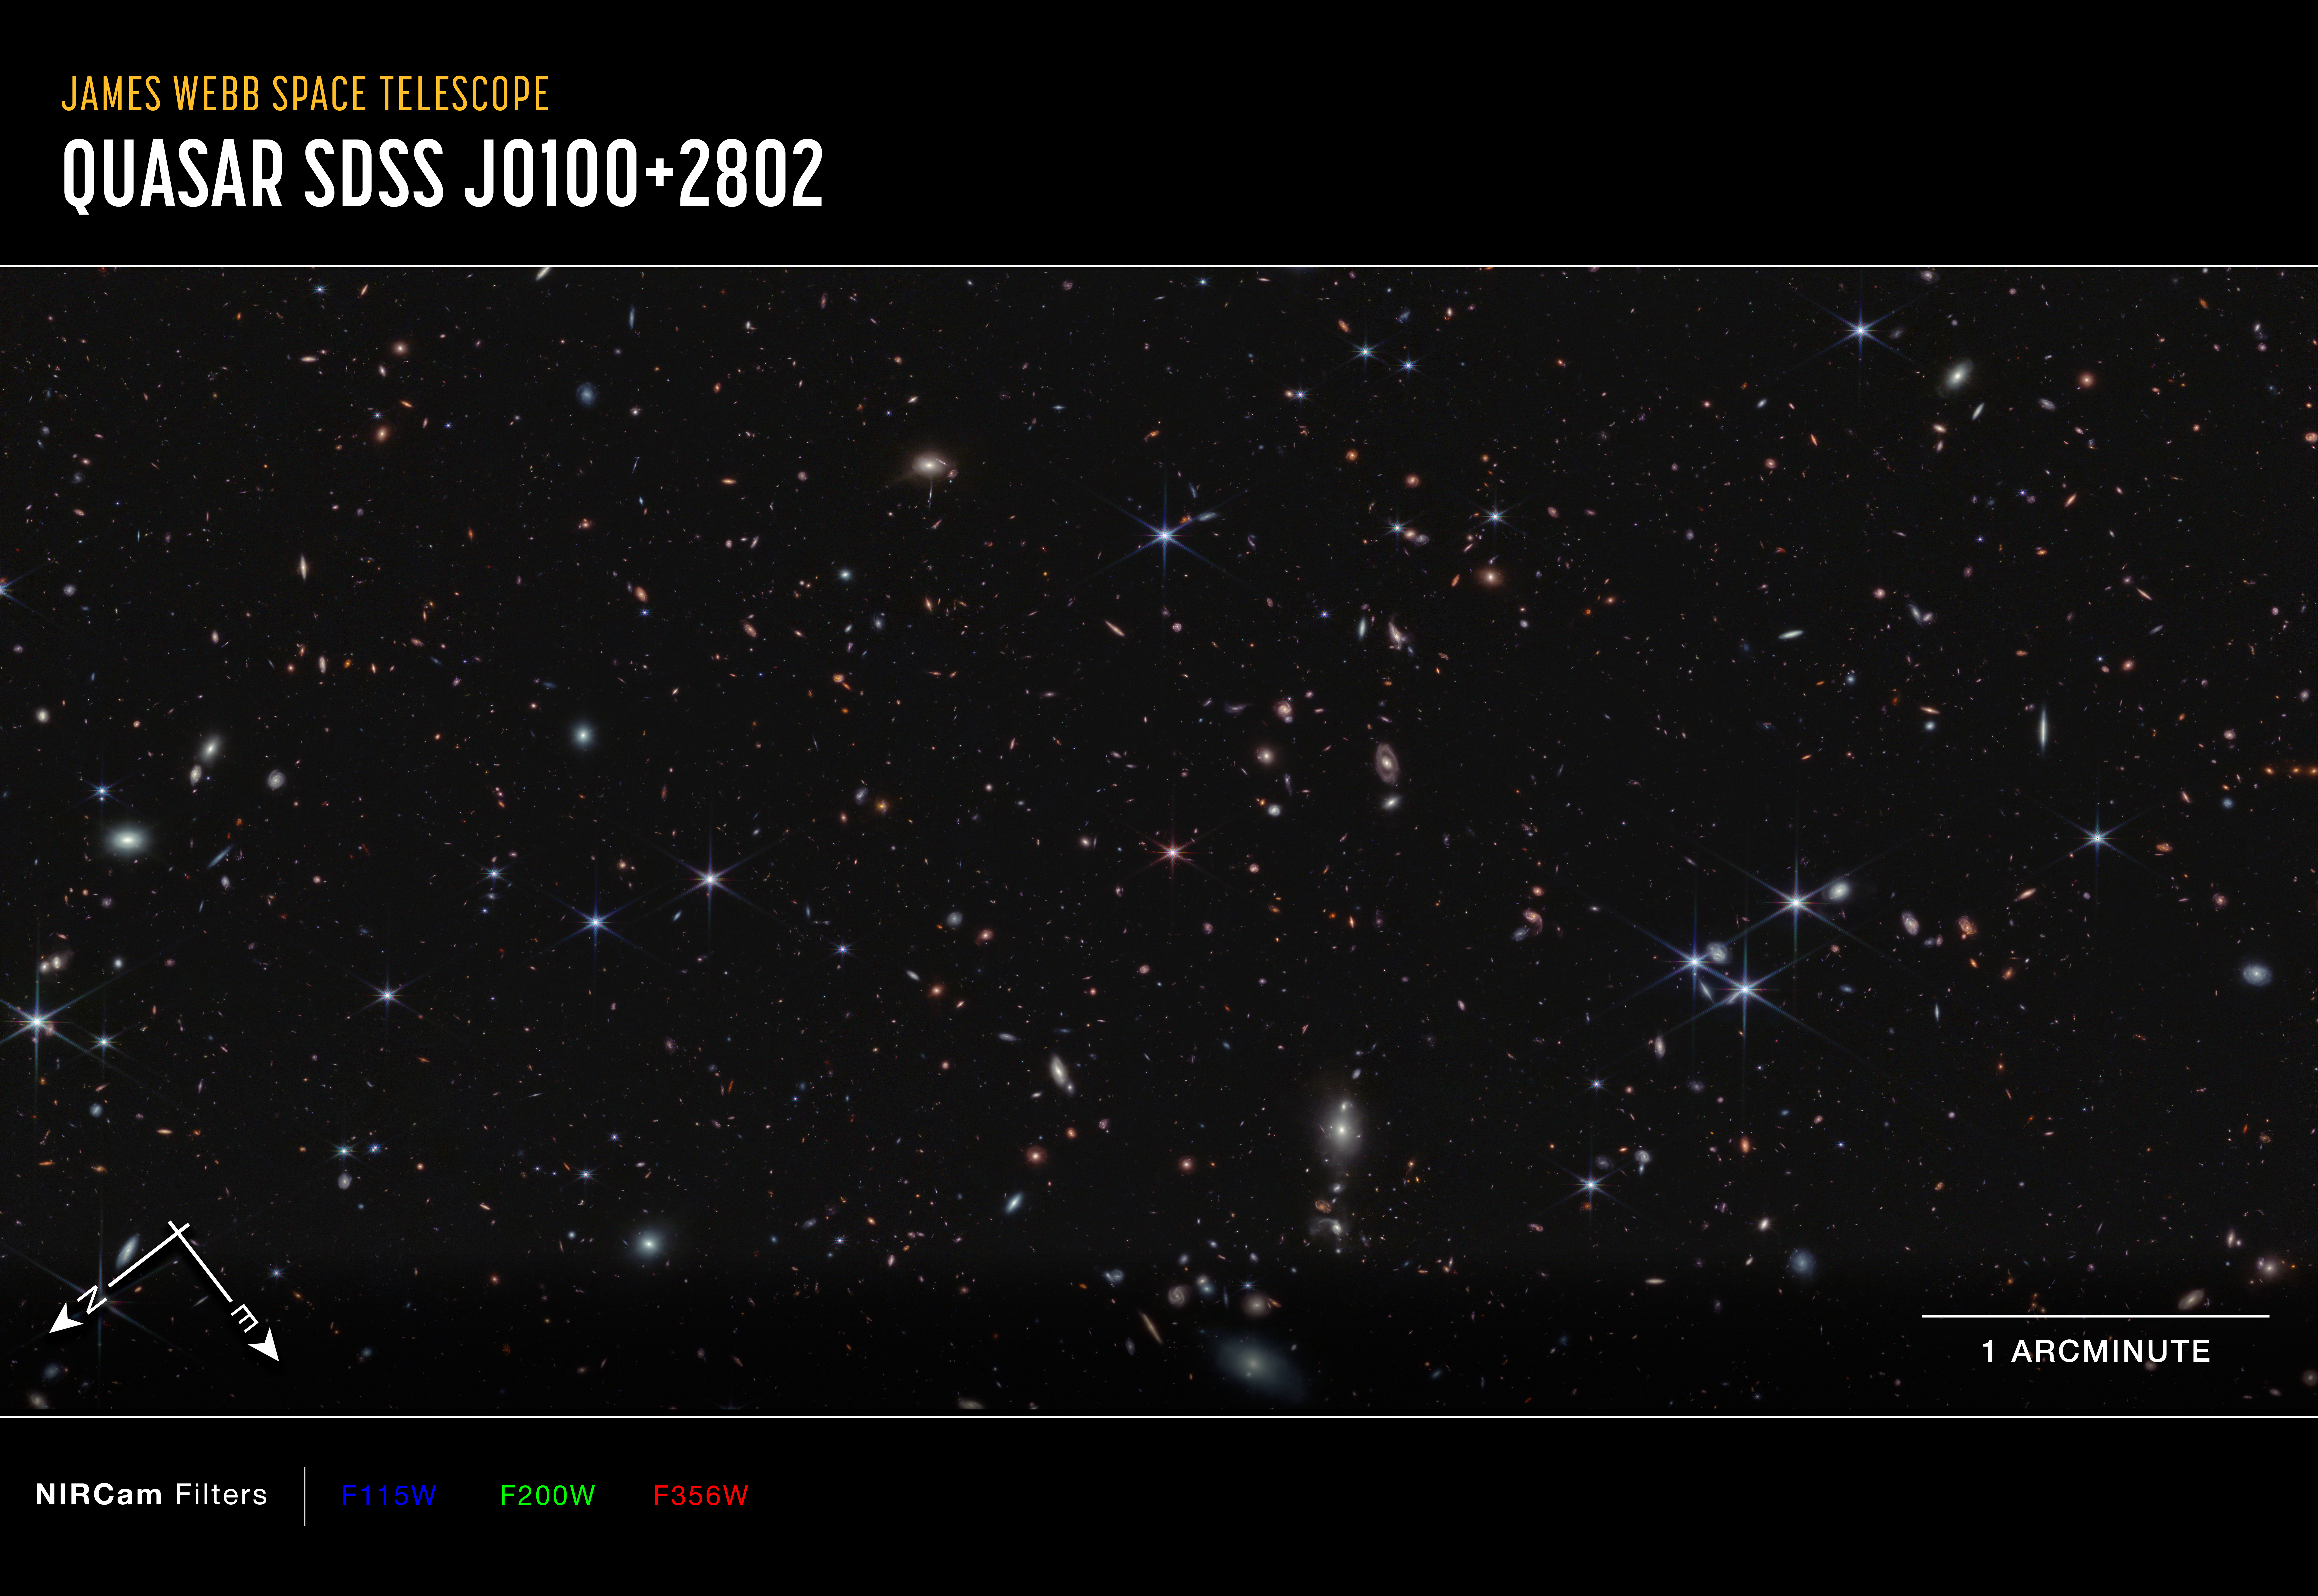

Quasar J0100+2802 (NIRCam Compass Image)

This image centered on quasar J0100+2802, captured by Webb’s NIRCam (Near-Infrared Camera), shows compass arrows, scale bar, and color key for reference.

The north and east compass arrows show the orientation of the image on the sky. Note that the relationship between north and east on the sky (as seen from below) is flipped relative to direction arrows on a map of the ground (as seen from above). The scale bar is labeled 1 arcminute.

This image shows invisible near-infrared wavelengths of light that have been translated into visible-light colors. The color key shows which NIRCam filters were used when collecting the light. The color of each filter name is the visible light color used to represent the infrared light that passes through that filter. In this image, blue, green, and red were assigned to NIRCam data at 1.15, 2, and 3.65 microns (F115W, F200W, and F365W), respectively.

Read the full image caption.

Credit: Image: NASA, ESA, CSA, Simon Lilly (ETH Zurich), Daichi Kashino (Nagoya University), Jorryt Matthee (ETH Zurich), Christina Eilers (MIT), Rob Simcoe (MIT), Rongmon Bordoloi (NCSU), Ruari Mackenzie (ETH Zurich); Image Processing: Alyssa Pagan (STScI), Ruari Mackenzie (ETH Zurich)